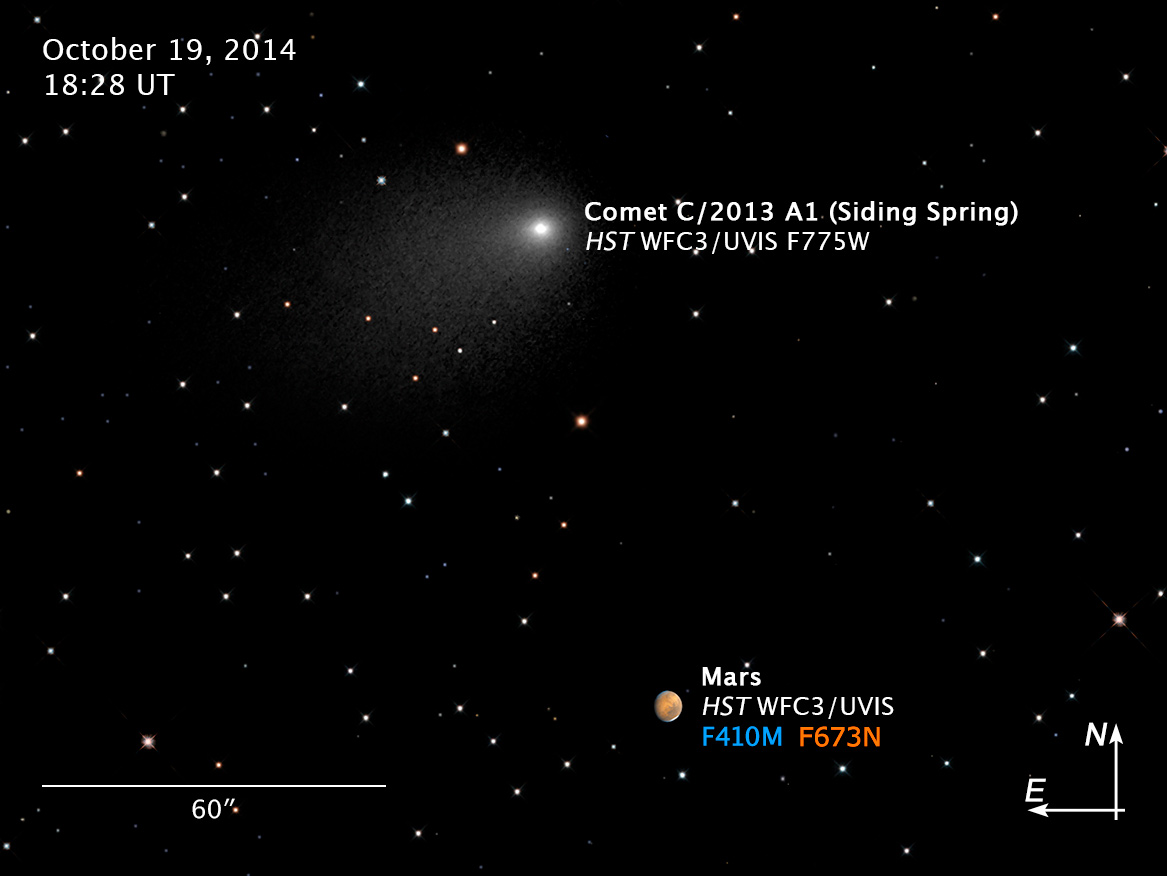

Compass and Scale Image for Mars and Comet C/2013 A1 (Siding Spring)

Object Name: Mars, Comet C/2013 A1, Comet Siding Spring
Object Description: Planet and Comet Closest Approach
Instrument: HST/WFC3/UVIS
Filters: F775W

Compass and Scale Compass and Scale An astronomical image with a scale that shows how large an object is on the sky, a compass that shows how the object is oriented on the sky, and the filters with which the image was made.

Credit: NASA, ESA, J.-Y. Li (PSI), C.M. Lisse (JHU/APL), and the Hubble Heritage Team (STScI/AURA)